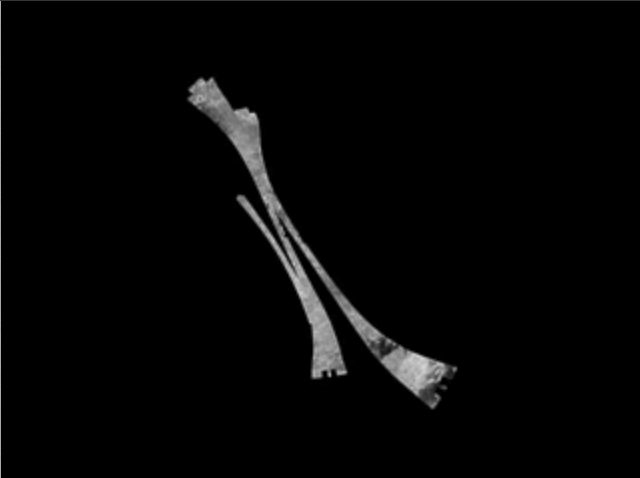

Titan Lakes Movie

Titan Lakes Movie

This animation shows a mosaic of imagery from Cassini’s radar instrument obtained during three flybys of Titan’s north pole: T16 (July 22, 2006), T18 (Sept. 23, 2006) and T19 (Oct. 9, 2006).

The most striking discovery from these flybys was the near-polar hydrocarbon lakes, which are far darker than the surrounding terrain. Ranging in size from a few kilometers up to about 100 kilometers (62 miles) in diameter, they are most likely the result of increased rainfall and decreased evaporation at the cold higher latitudes. Scientists will be looking for signs of change in lake shape in future flybys covering the same area, which may indicate changes in lake level.

The Cassini-Huygens mission is a cooperative project of NASA, the European Space Agency and the Italian Space Agency. The Jet Propulsion Laboratory, a division of the California Institute of Technology in Pasadena, manages the mission for NASA’s Science Mission Directorate, Washington, D.C. The Cassini orbiter was designed, developed and assembled at JPL. The radar instrument was built by JPL and the Italian Space Agency, working with team members from the United States and several European countries.

Credit: NASA/JPL-Caltech/ASI